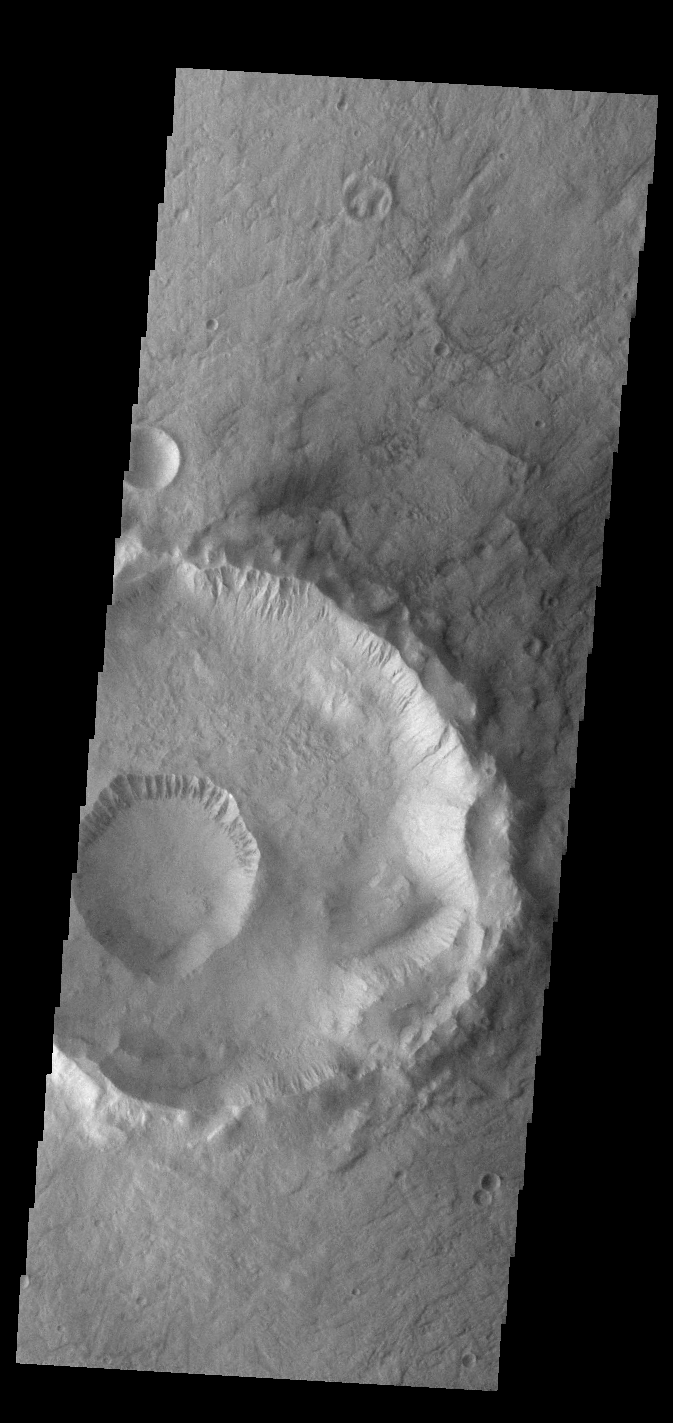

Gasa Crater

This VIS image shows Gasa Crater located on the floor of a larger unnamed crater Eridania Planitia. Gullies dissect the rims of both craters.

Credit: NASA/JPL-Caltech/ASU